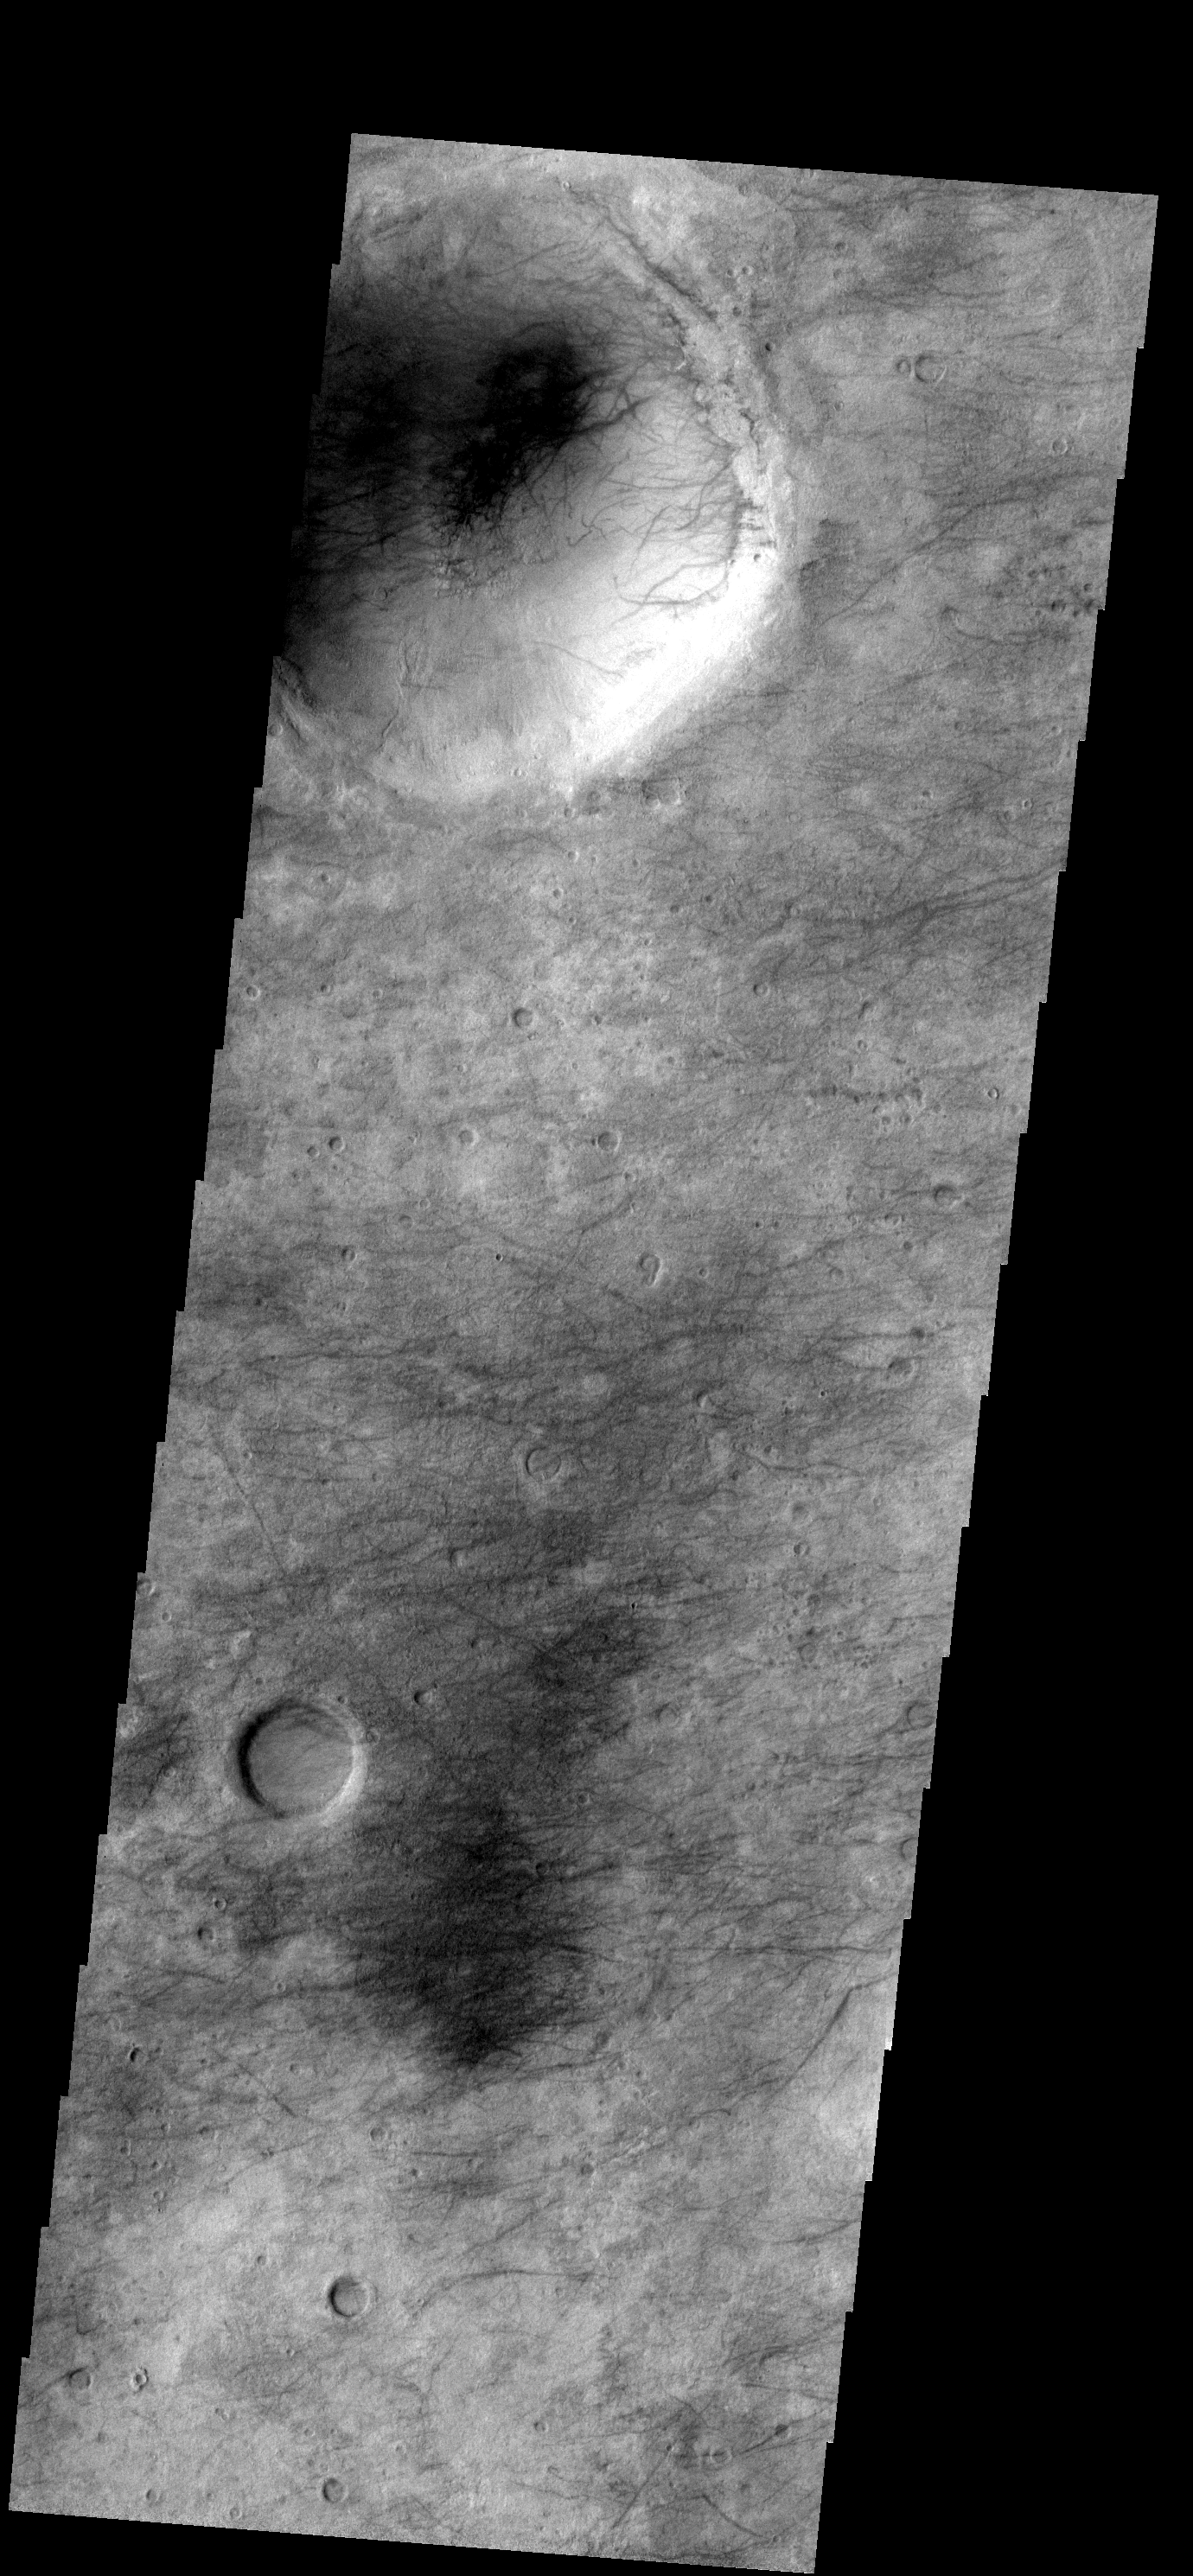

Dust Devil Tracks

The dust devil tracks in this region of Noachis Terra are found on the plains and within craters.

Image information: VIS instrument. Latitude -50.9N, Longitude 18.1E. 17 meter/pixel resolution.

Please see the THEMIS Data Citation Note for details on crediting THEMIS images.

Note: this THEMIS visual image has not been radiometrically nor geometrically calibrated for this preliminary release. An empirical correction has been performed to remove instrumental effects. A linear shift has been applied in the cross-track and down-track direction to approximate spacecraft and planetary motion. Fully calibrated and geometrically projected images will be released through the Planetary Data System in accordance with Project policies at a later time.

NASA’s Jet Propulsion Laboratory manages the 2001 Mars Odyssey mission for NASA’s Office of Space Science, Washington, D.C. The Thermal Emission Imaging System (THEMIS) was developed by Arizona State University, Tempe, in collaboration with Raytheon Santa Barbara Remote Sensing. The THEMIS investigation is led by Dr. Philip Christensen at Arizona State University. Lockheed Martin Astronautics, Denver, is the prime contractor for the Odyssey project, and developed and built the orbiter. Mission operations are conducted jointly from Lockheed Martin and from JPL, a division of the California Institute of Technology in Pasadena.

Credit: NASA/JPL/ASU